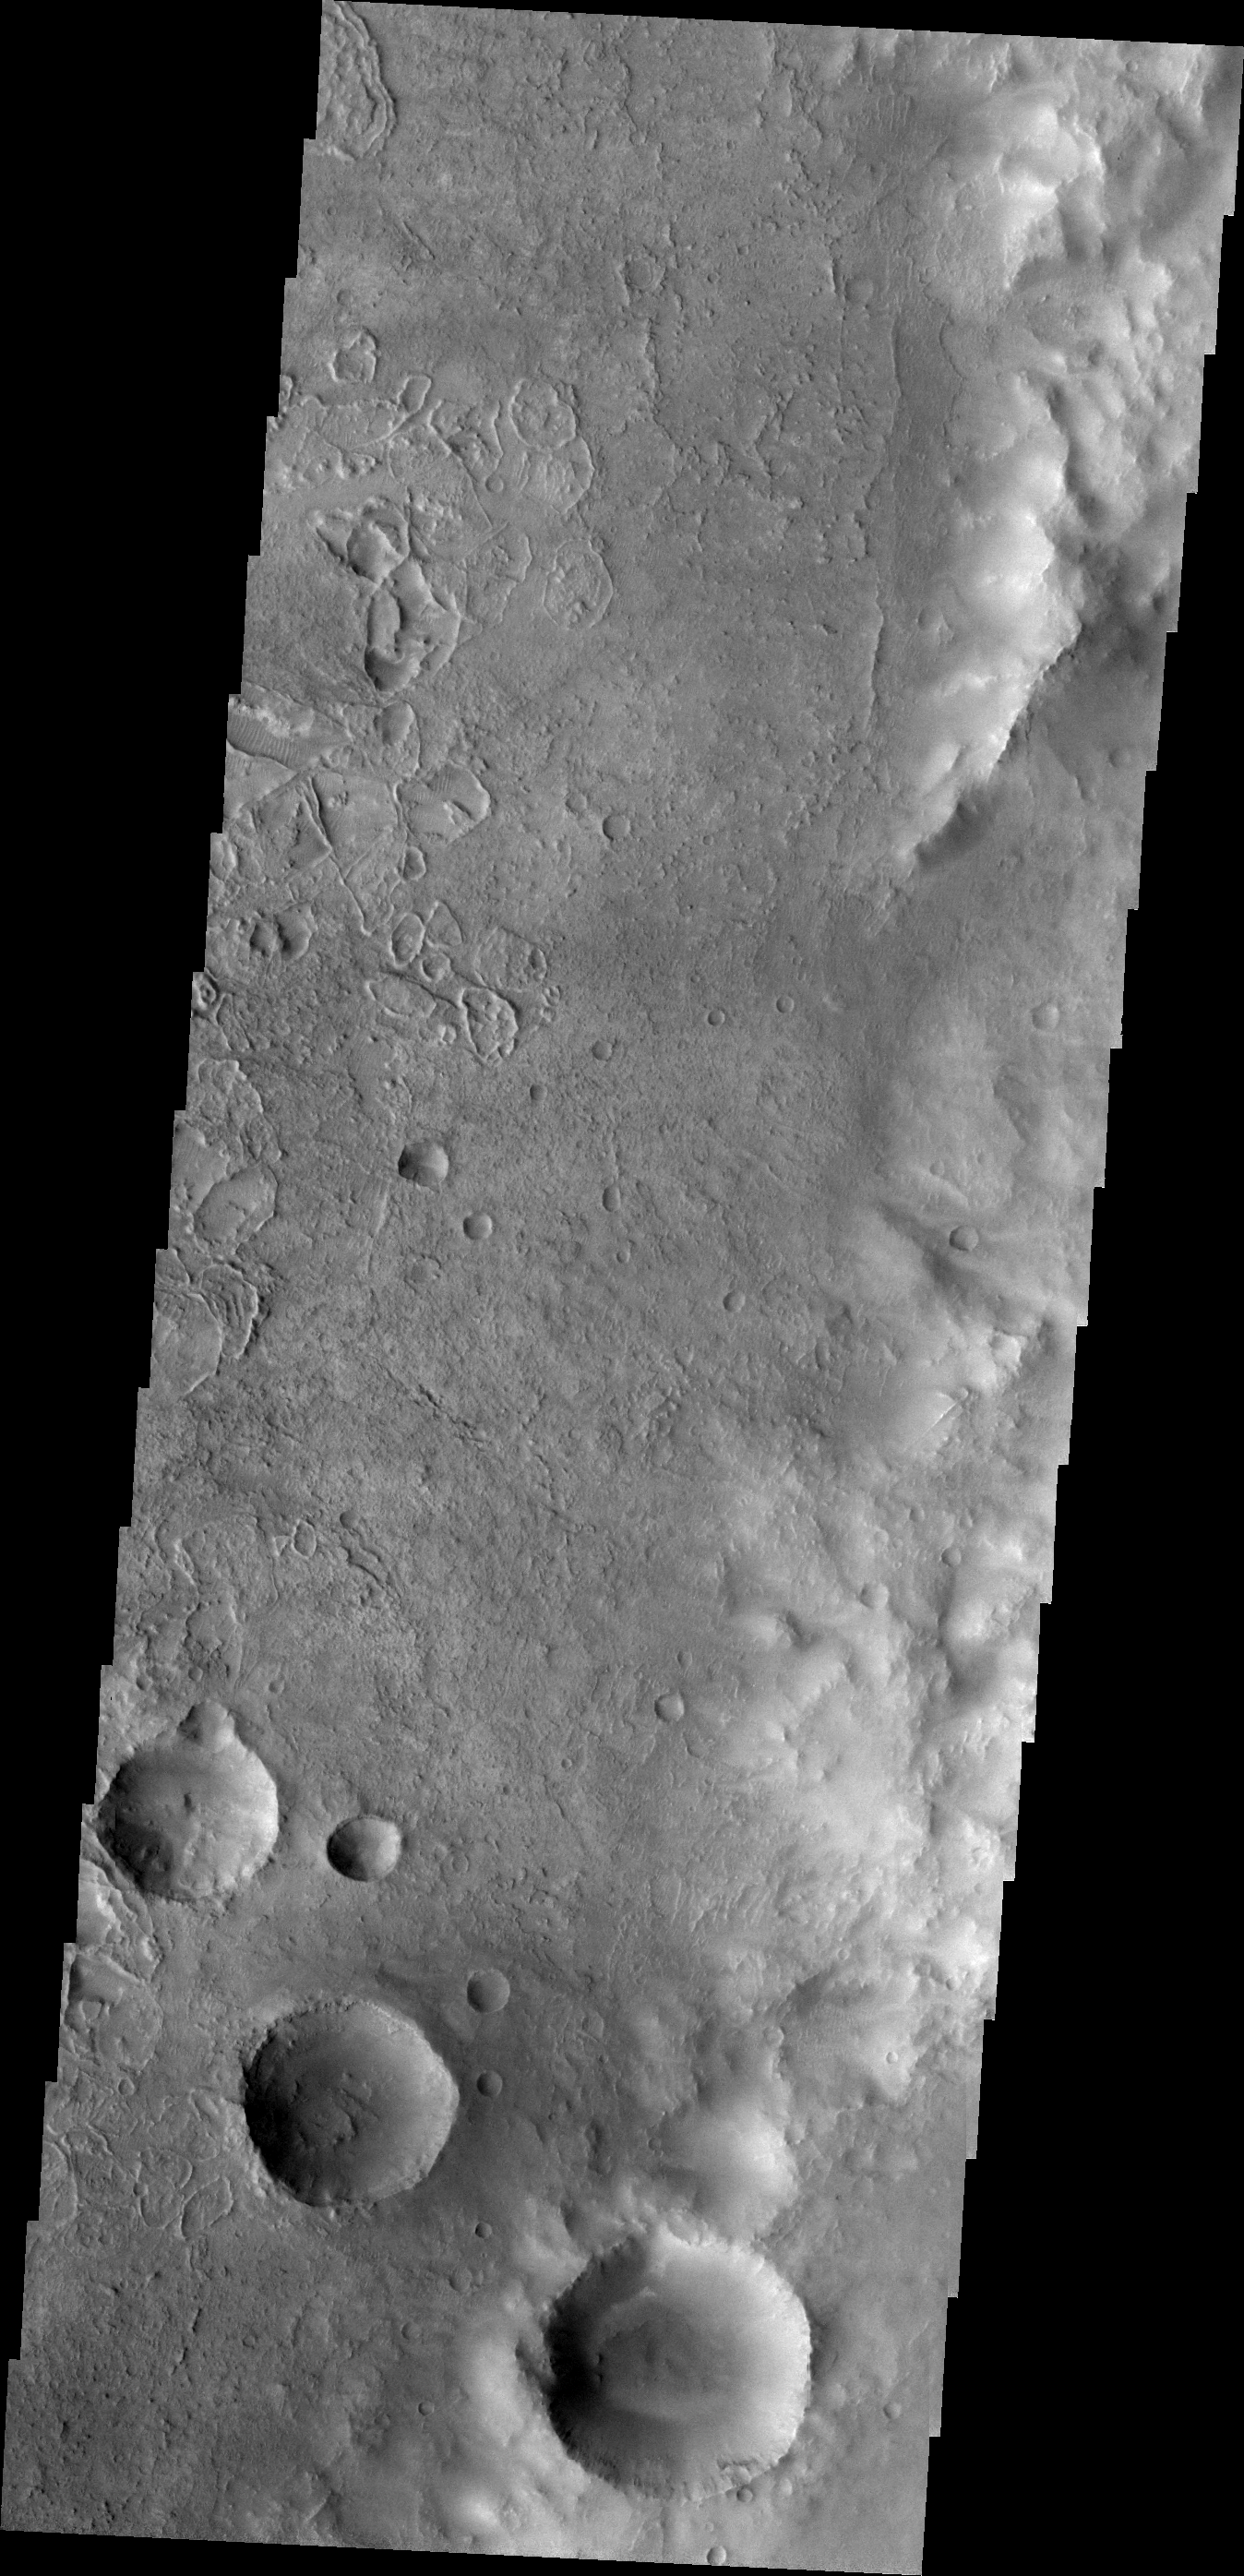

Unusual Textures

Odd rimmed depressions are located on the floor of this unnamed crater in Noachis Terra.

Image information: VIS instrument. Latitude -23.5N, Longitude 9.8E. 18 meter/pixel resolution.

Please see the THEMIS Data Citation Note for details on crediting THEMIS images.

Note: this THEMIS visual image has not been radiometrically nor geometrically calibrated for this preliminary release. An empirical correction has been performed to remove instrumental effects. A linear shift has been applied in the cross-track and down-track direction to approximate spacecraft and planetary motion. Fully calibrated and geometrically projected images will be released through the Planetary Data System in accordance with Project policies at a later time.

NASA’s Jet Propulsion Laboratory manages the 2001 Mars Odyssey mission for NASA’s Office of Space Science, Washington, D.C. The Thermal Emission Imaging System (THEMIS) was developed by Arizona State University, Tempe, in collaboration with Raytheon Santa Barbara Remote Sensing. The THEMIS investigation is led by Dr. Philip Christensen at Arizona State University. Lockheed Martin Astronautics, Denver, is the prime contractor for the Odyssey project, and developed and built the orbiter. Mission operations are conducted jointly from Lockheed Martin and from JPL, a division of the California Institute of Technology in Pasadena.

Credit: NASA/JPL/ASU